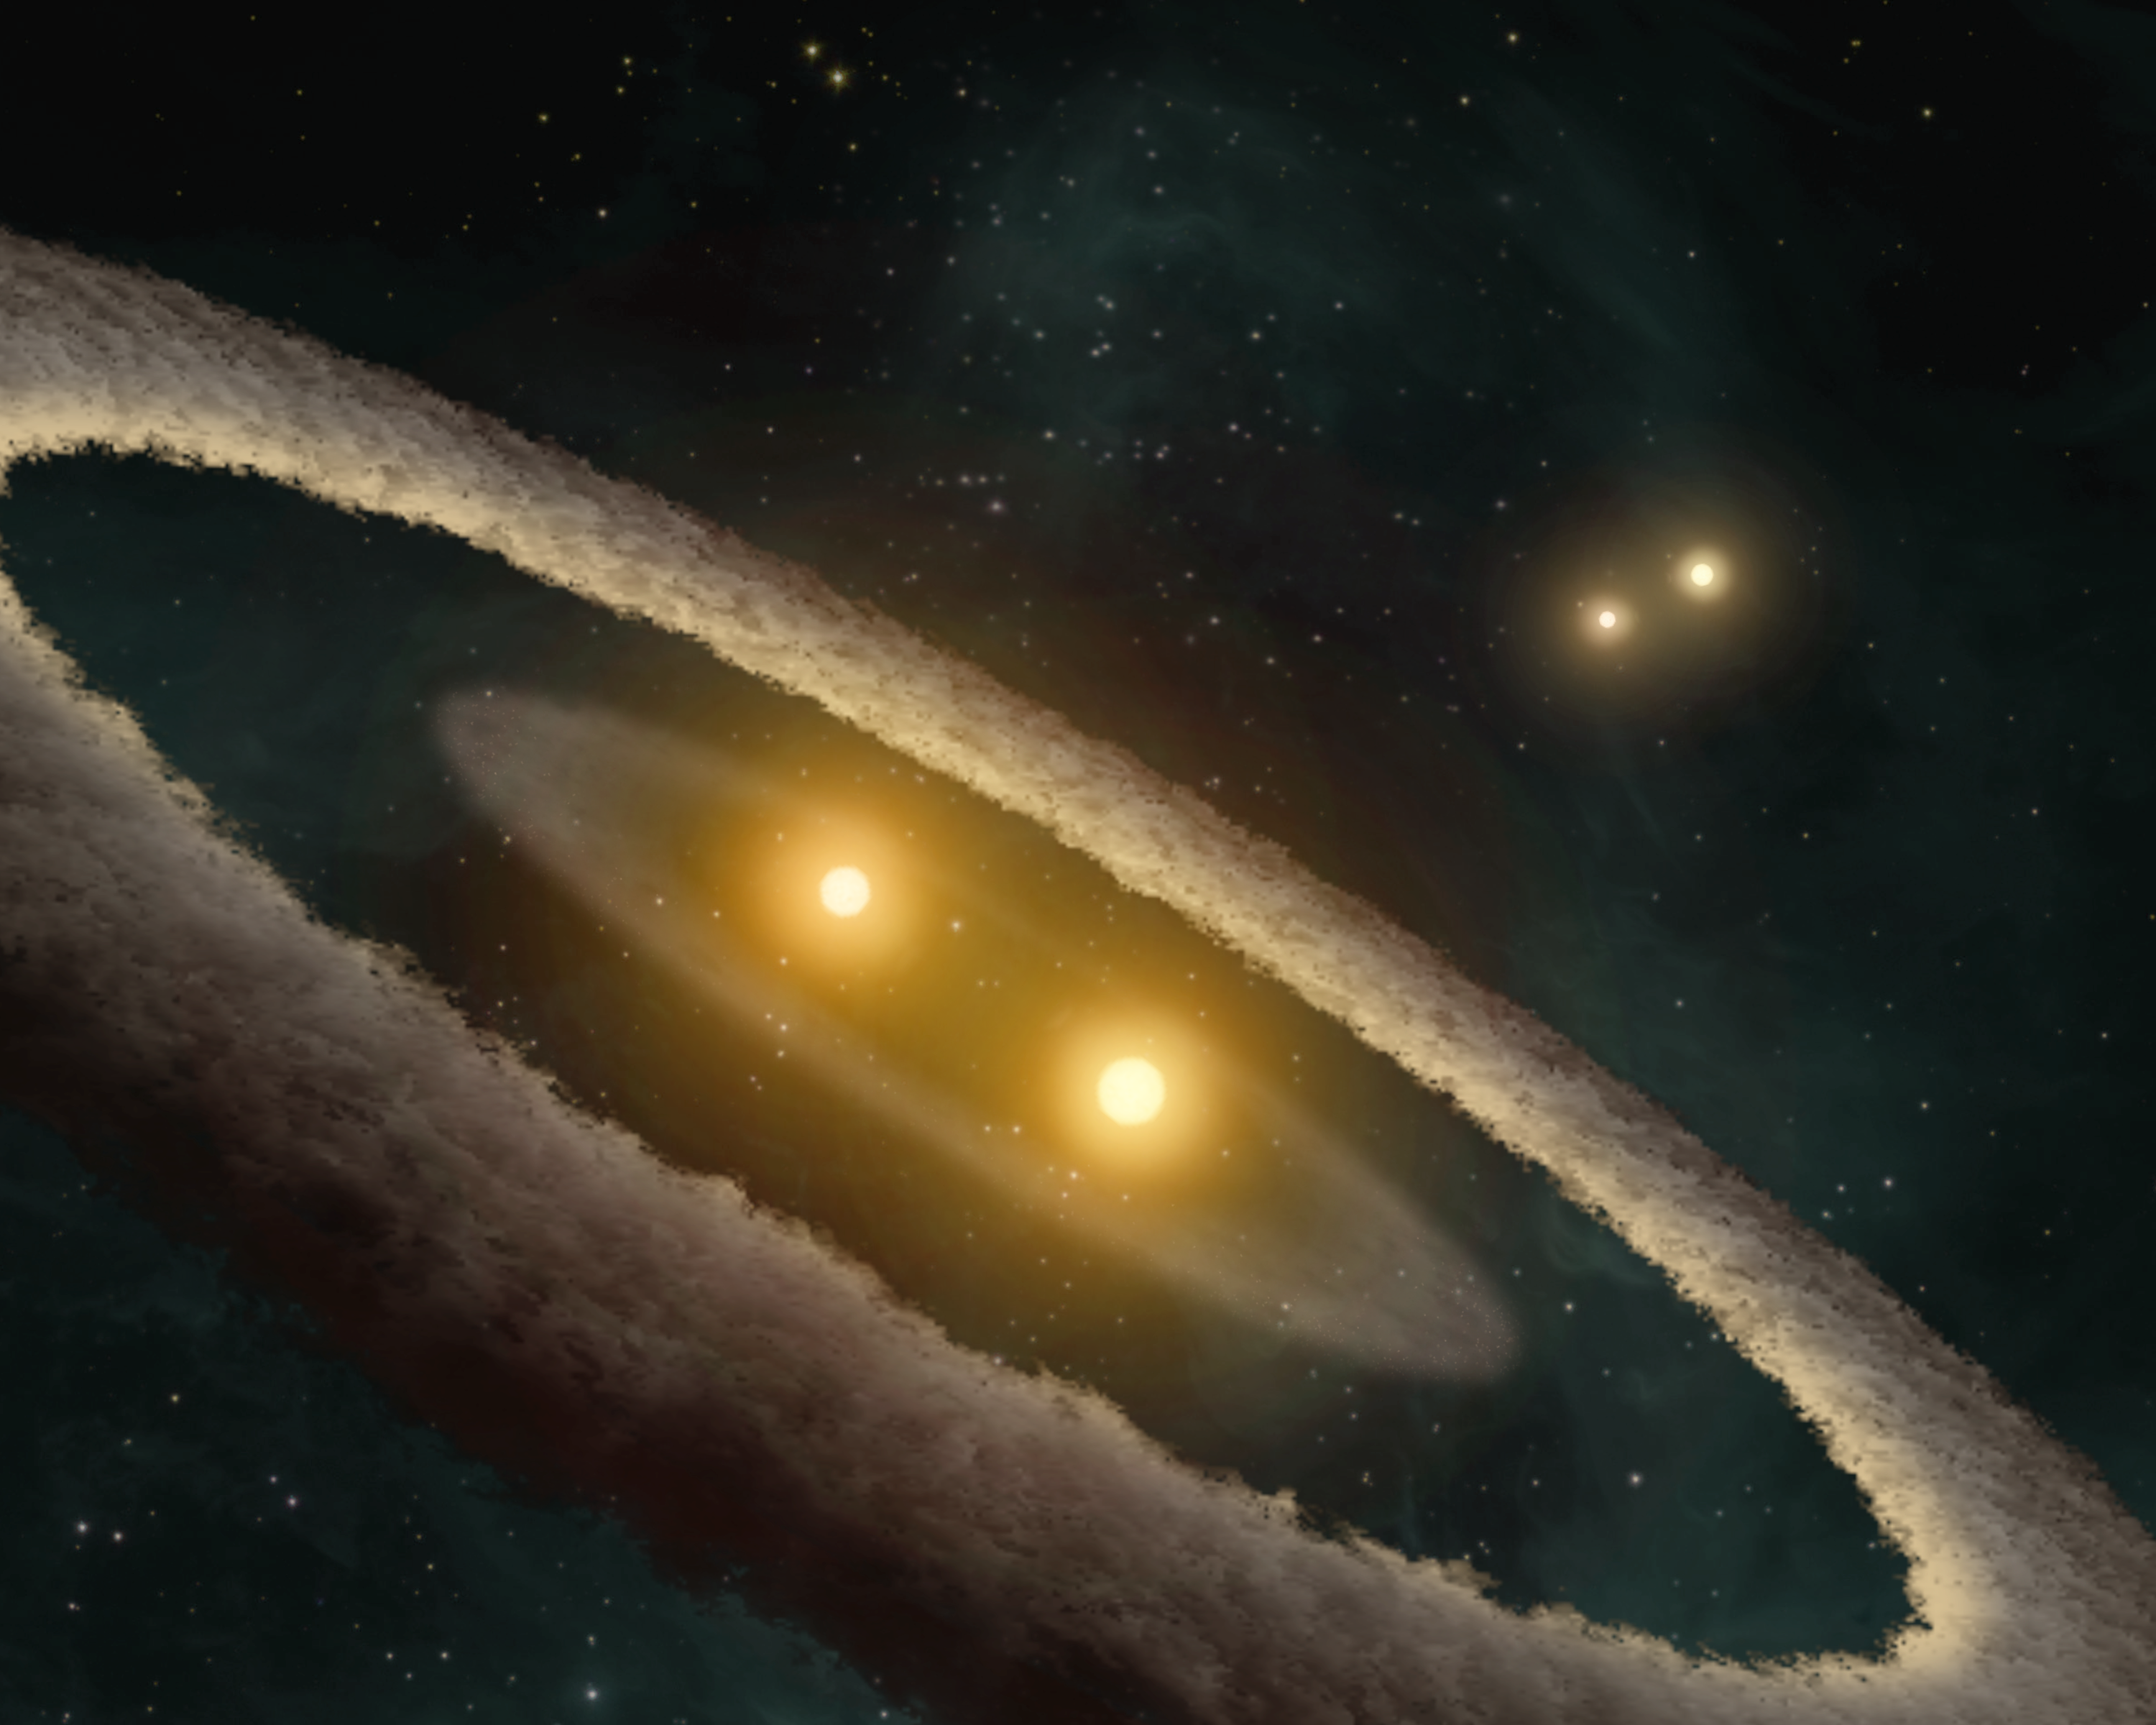

Evidence for a Strange Stellar Family

This artist's concept depicts a quadruple-star system called HD 98800. The system is approximately 10 million years old, and is located 150 light-years away in the constellation Crater.

HD98800 is included in the TW Hydrae association, a group of approximately twenty very young stars located only 160 light years from Earth. HD 98800 contains four stars, which are paired off into doublets, or binaries. The stars in the binary pairs orbit around each other, and the two pairs also circle each other like choreographed ballerinas. One of the stellar pairs, called HD 98800B, has a disk of dust around it, while the other pair does not.

Although the four stars are gravitationally bound, the distance separating the two binary pairs is about 50 astronomical units (AU) -- slightly more than the average distance between our sun and Pluto.

Using NASA's Spitzer Space Telescope, scientists finally have a detailed view of HD 98800B's potential planet-forming disk. Astronomers used the telescope's infrared spectrometer to detect the presence of two belts in the disk made of large dust grains. One belt sits approximately 5.9 AU away from the central binary, or about the distance from the sun to Jupiter, and is likely made up of asteroids and comets. The other belt sits at 1.5 to 2 AU, comparable to the area where Mars and the asteroid belt sit, and consists of fine dust grains.

Credit: NASA/JPL-Caltech/T. Pyle (SSC)